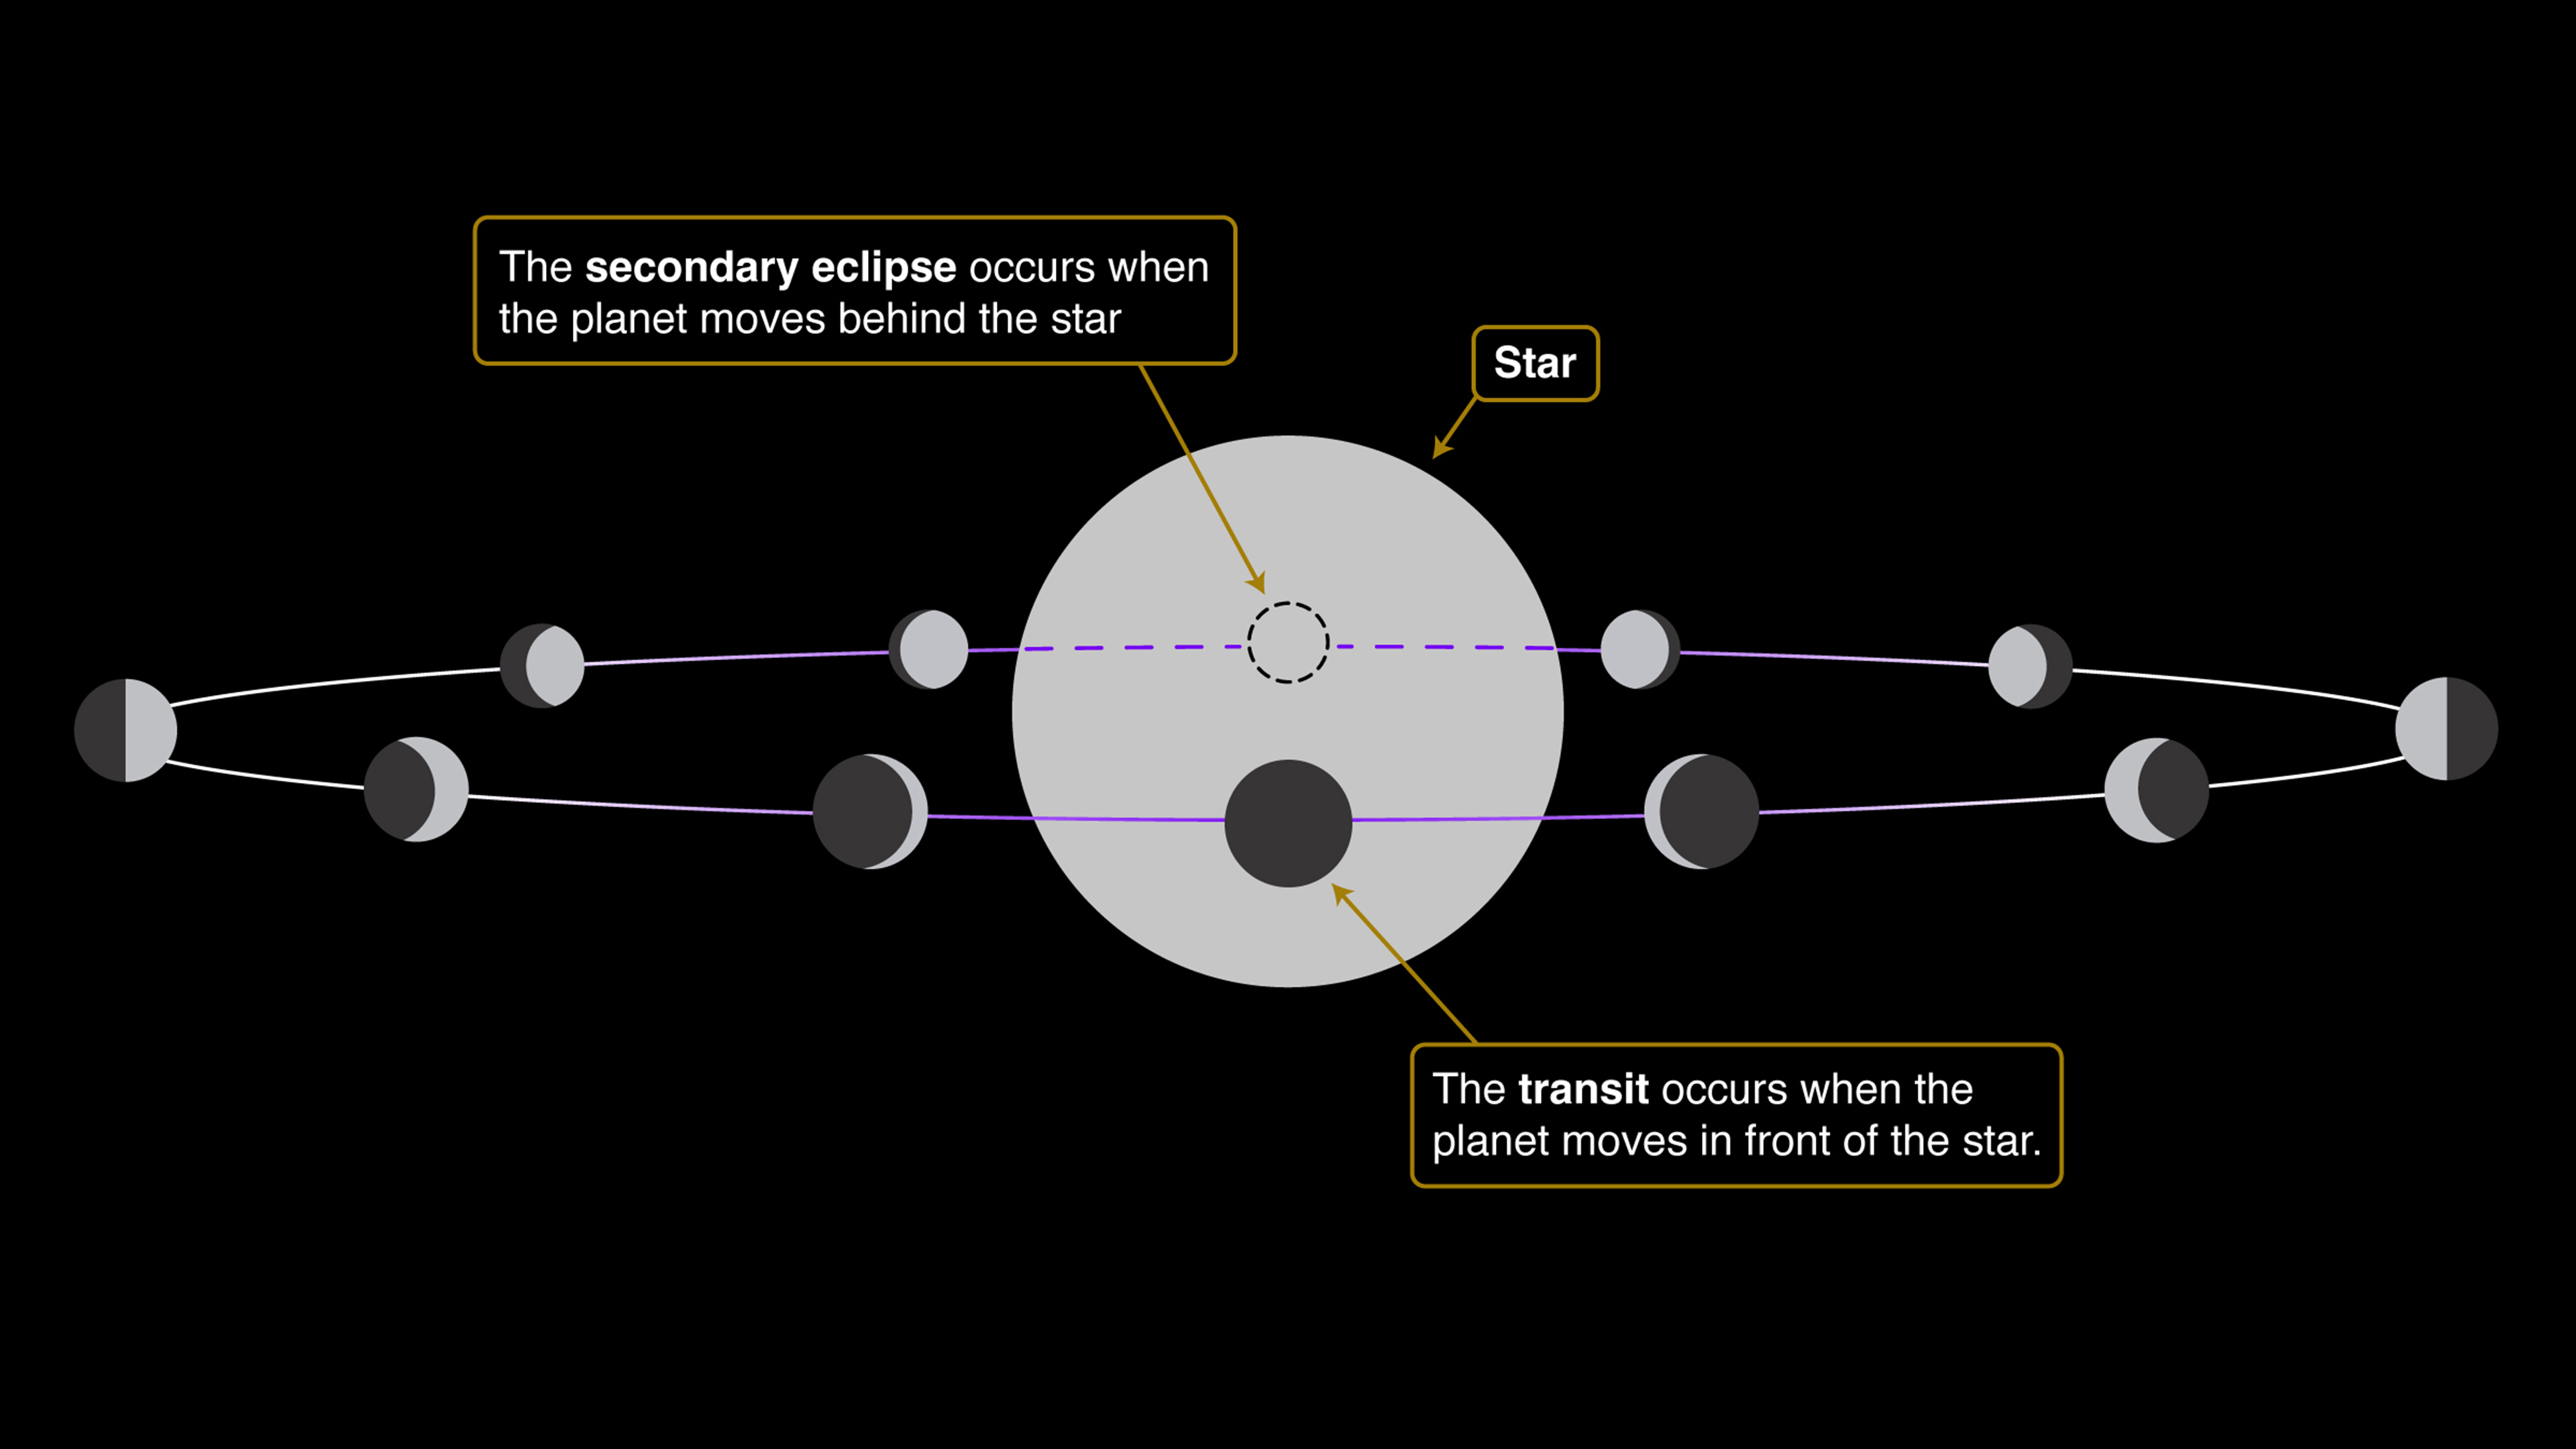

Orbit of a Transiting Exoplanet (Transit and Secondary Eclipse)

A transit, also called a primary eclipse, occurs when a planet moves between its star and the telescope, blocking some of the starlight. A secondary eclipse occurs half-an-orbit later, when the planet moves behind the star and all of the light coming from the planet is blocked. Whether a planet is transiting or not depends on whether we are observing its orbit from the side (transiting) or from above (not transiting).

Credit: Illustration: NASA, ESA, CSA, Andi James (STScI)